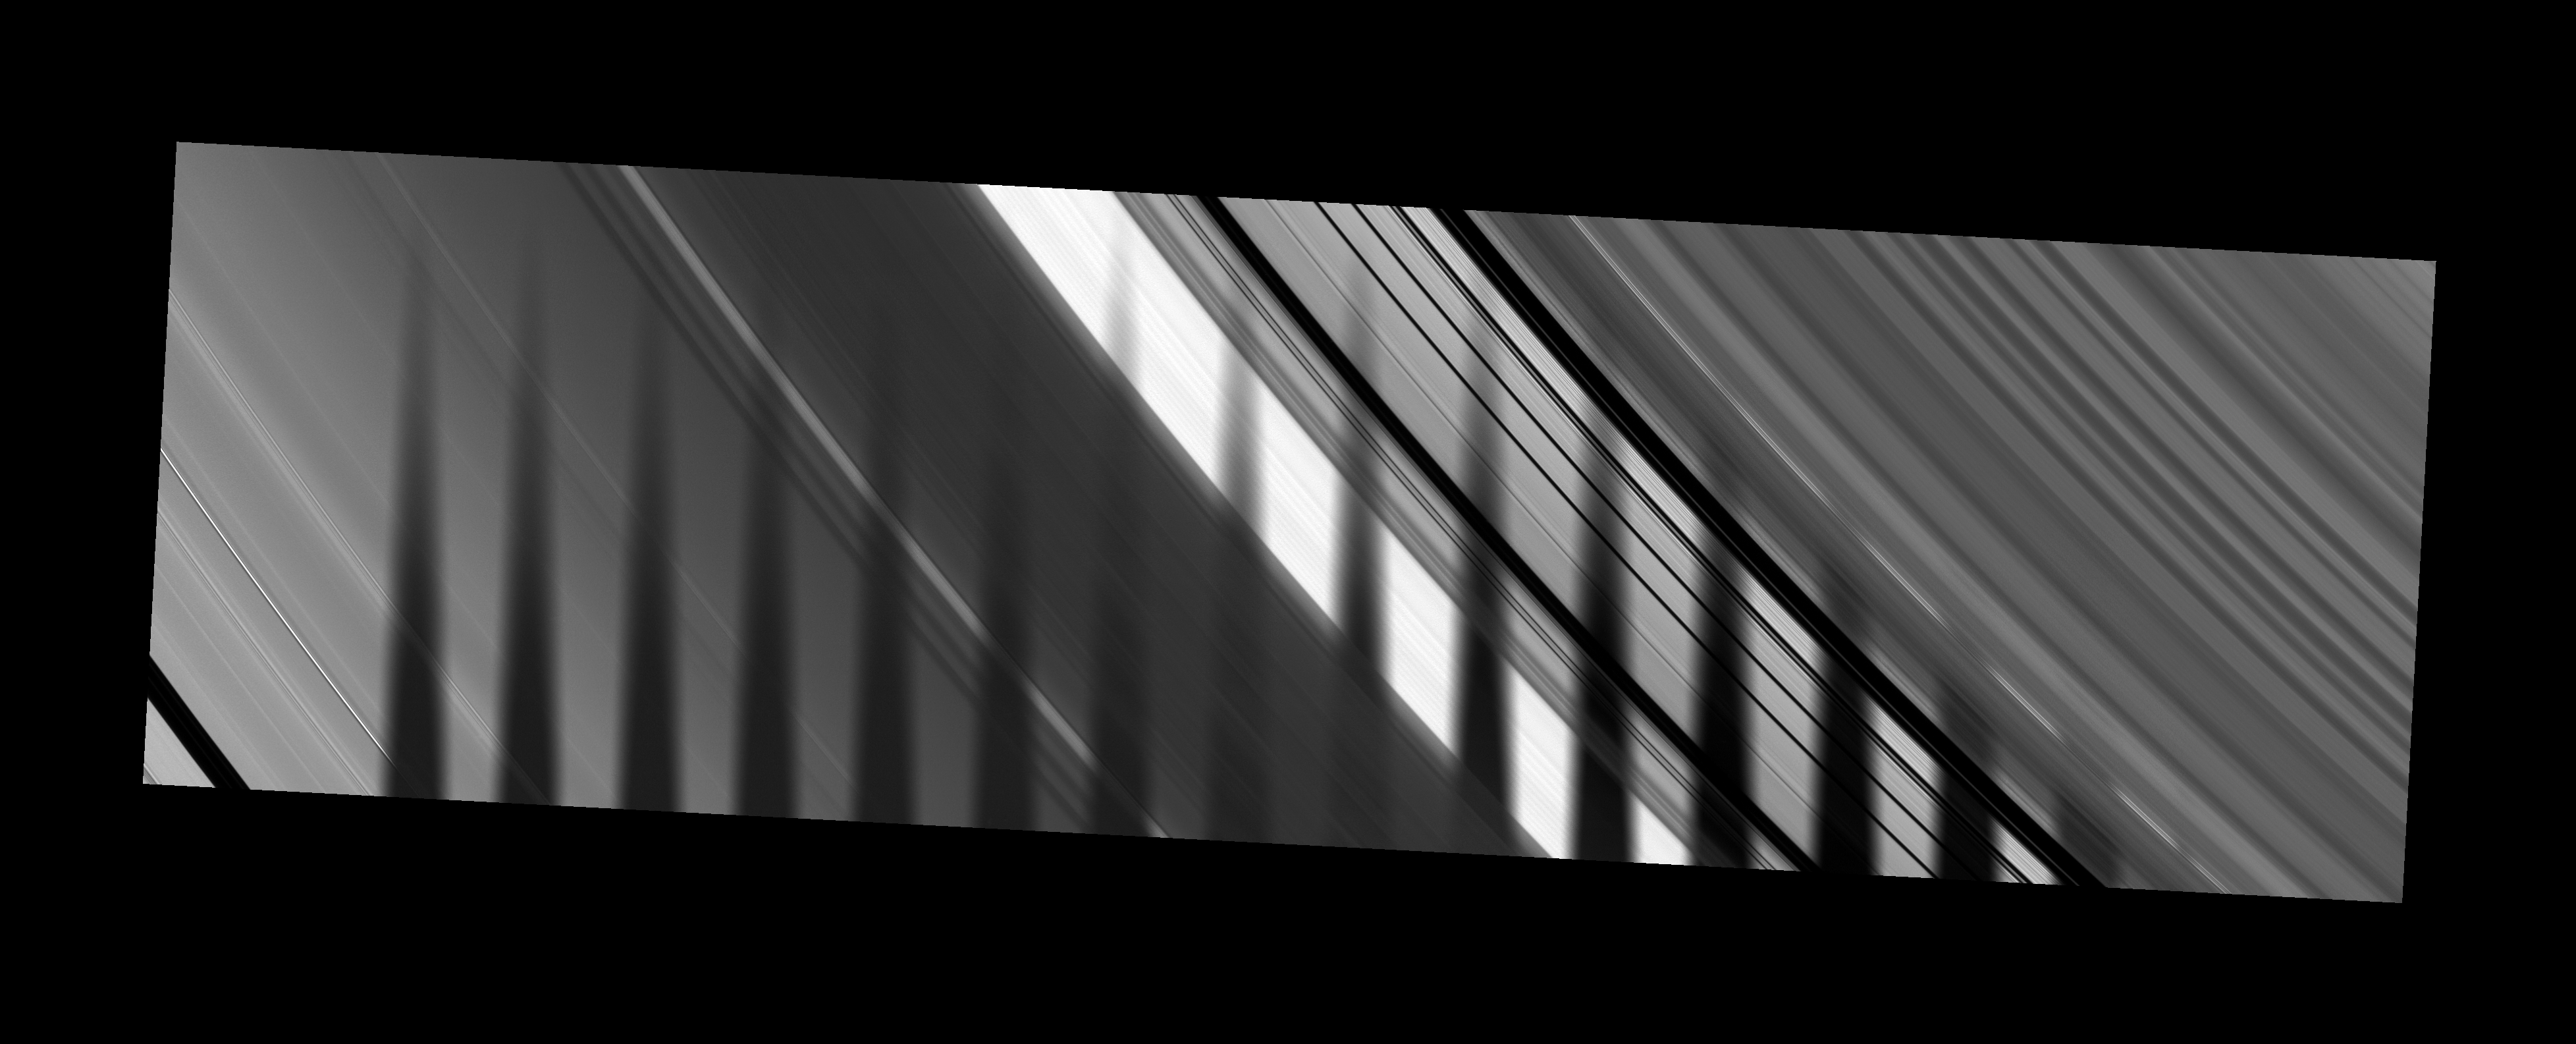

Shadow from the Dark Side

The shadow of Saturn’s moon Tethys seems to disappear as it crosses the planet’s rings, demonstrating variations in the density of particles across the rings.

These images, which were combined to create a mosaic and a movie, show Saturn’s A ring on the left, Cassini Division in the middle and dense outer B ring on the right. The Cassini spacecraft looks toward the unilluminated side of the rings in these frames from about 49 degrees above the ringplane.

The densest parts of the B ring do not let much sunlight pass through to the spacecraft’s camera. Consequently, one might expect these dense areas to appear dark because they are on the dark side of the rings and also because the moon’s shadow is draped across them. However, these dense areas may appear brighter than expected in this geometry most likely from Saturnshine reflecting from them: denser regions should look brighter in Saturnshine than other regions. As a result, the moon’s shadow appears cut off and diminished in these areas.

Seventeen images, each taken about 2 minutes and 17 seconds apart, were combined to create this mosaic and movie. Contiguous images were stitched together to create the mosaic showing the whole swath of the rings across which the moon’s shadow passed. Tethys itself is not shown.

The novel illumination geometry created as the Saturnian system approaches equinox allows moons orbiting in or near the plane of Saturn’s equatorial rings to cast shadows onto the rings. These scenes are possible only during the few months before and after Saturn’s equinox which occurs only once in about 15 Earth years. To see similar movie and mosaic of Mimas’ shadow moving across the unlit side of the rings, see PIA11660.

These images have been processed, and background stars have been removed. The images were taken in visible light with the Cassini spacecraft narrow-angle camera on April 29, 2009. The view was acquired at a distance of approximately 1.3 million kilometers (808,000 miles) from Saturn and at a Sun-Saturn-spacecraft, or phase, angle of 52 degrees. Image scale is 8 kilometers (5 miles) per pixel.

The Cassini-Huygens mission is a cooperative project of NASA, the European Space Agency and the Italian Space Agency. The Jet Propulsion Laboratory, a division of the California Institute of Technology in Pasadena, manages the mission for NASA’s Science Mission Directorate, Washington, D.C. The Cassini orbiter and its two onboard cameras were designed, developed and assembled at JPL. The imaging operations center is based at the Space Science Institute in Boulder, Colo.

Credit: NASA/JPL/Space Science Institute